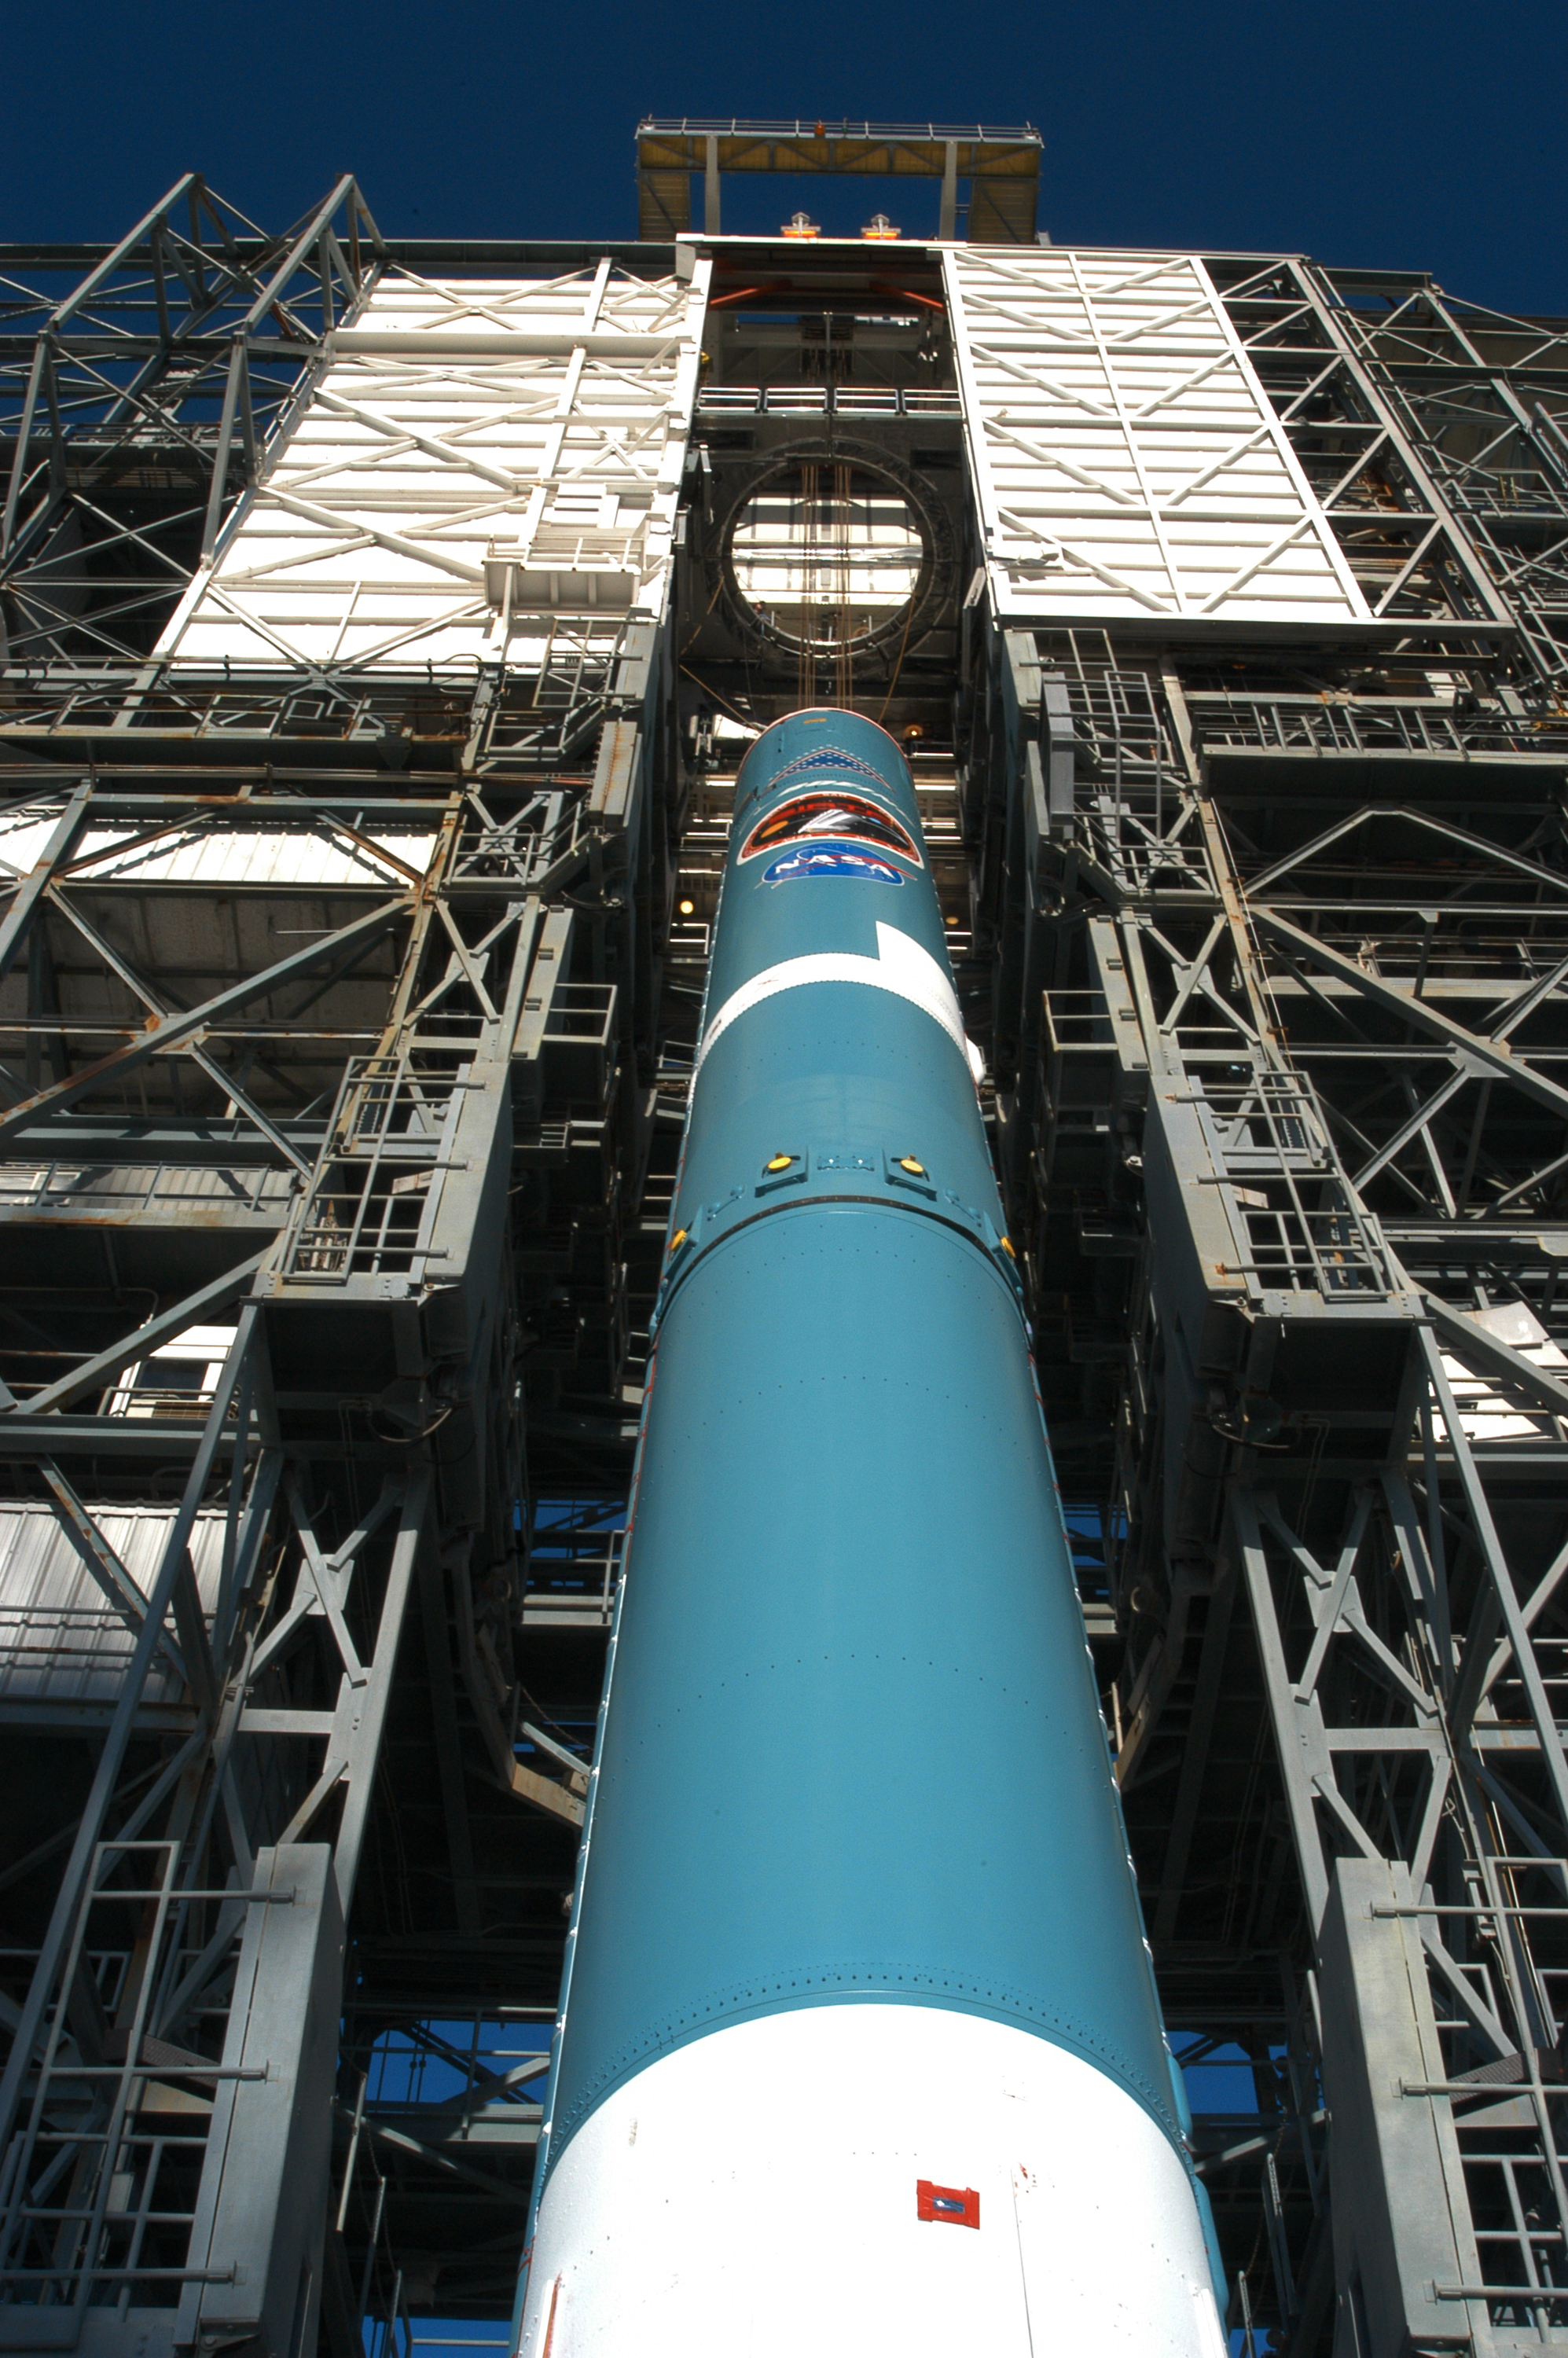

The Rocket that Didn't Launch Spitzer

A Delta II rocket, initially intended to launch the Spitzer Space Telescope on April 18, 2003. However, due to additional engineering tests that were needed on the rocket, the launch was delayed and the rocket was instead used to launch a Mars mission. Spitzer launched on a different rocket on August 25, 2003.

Credit: NASA/KSC